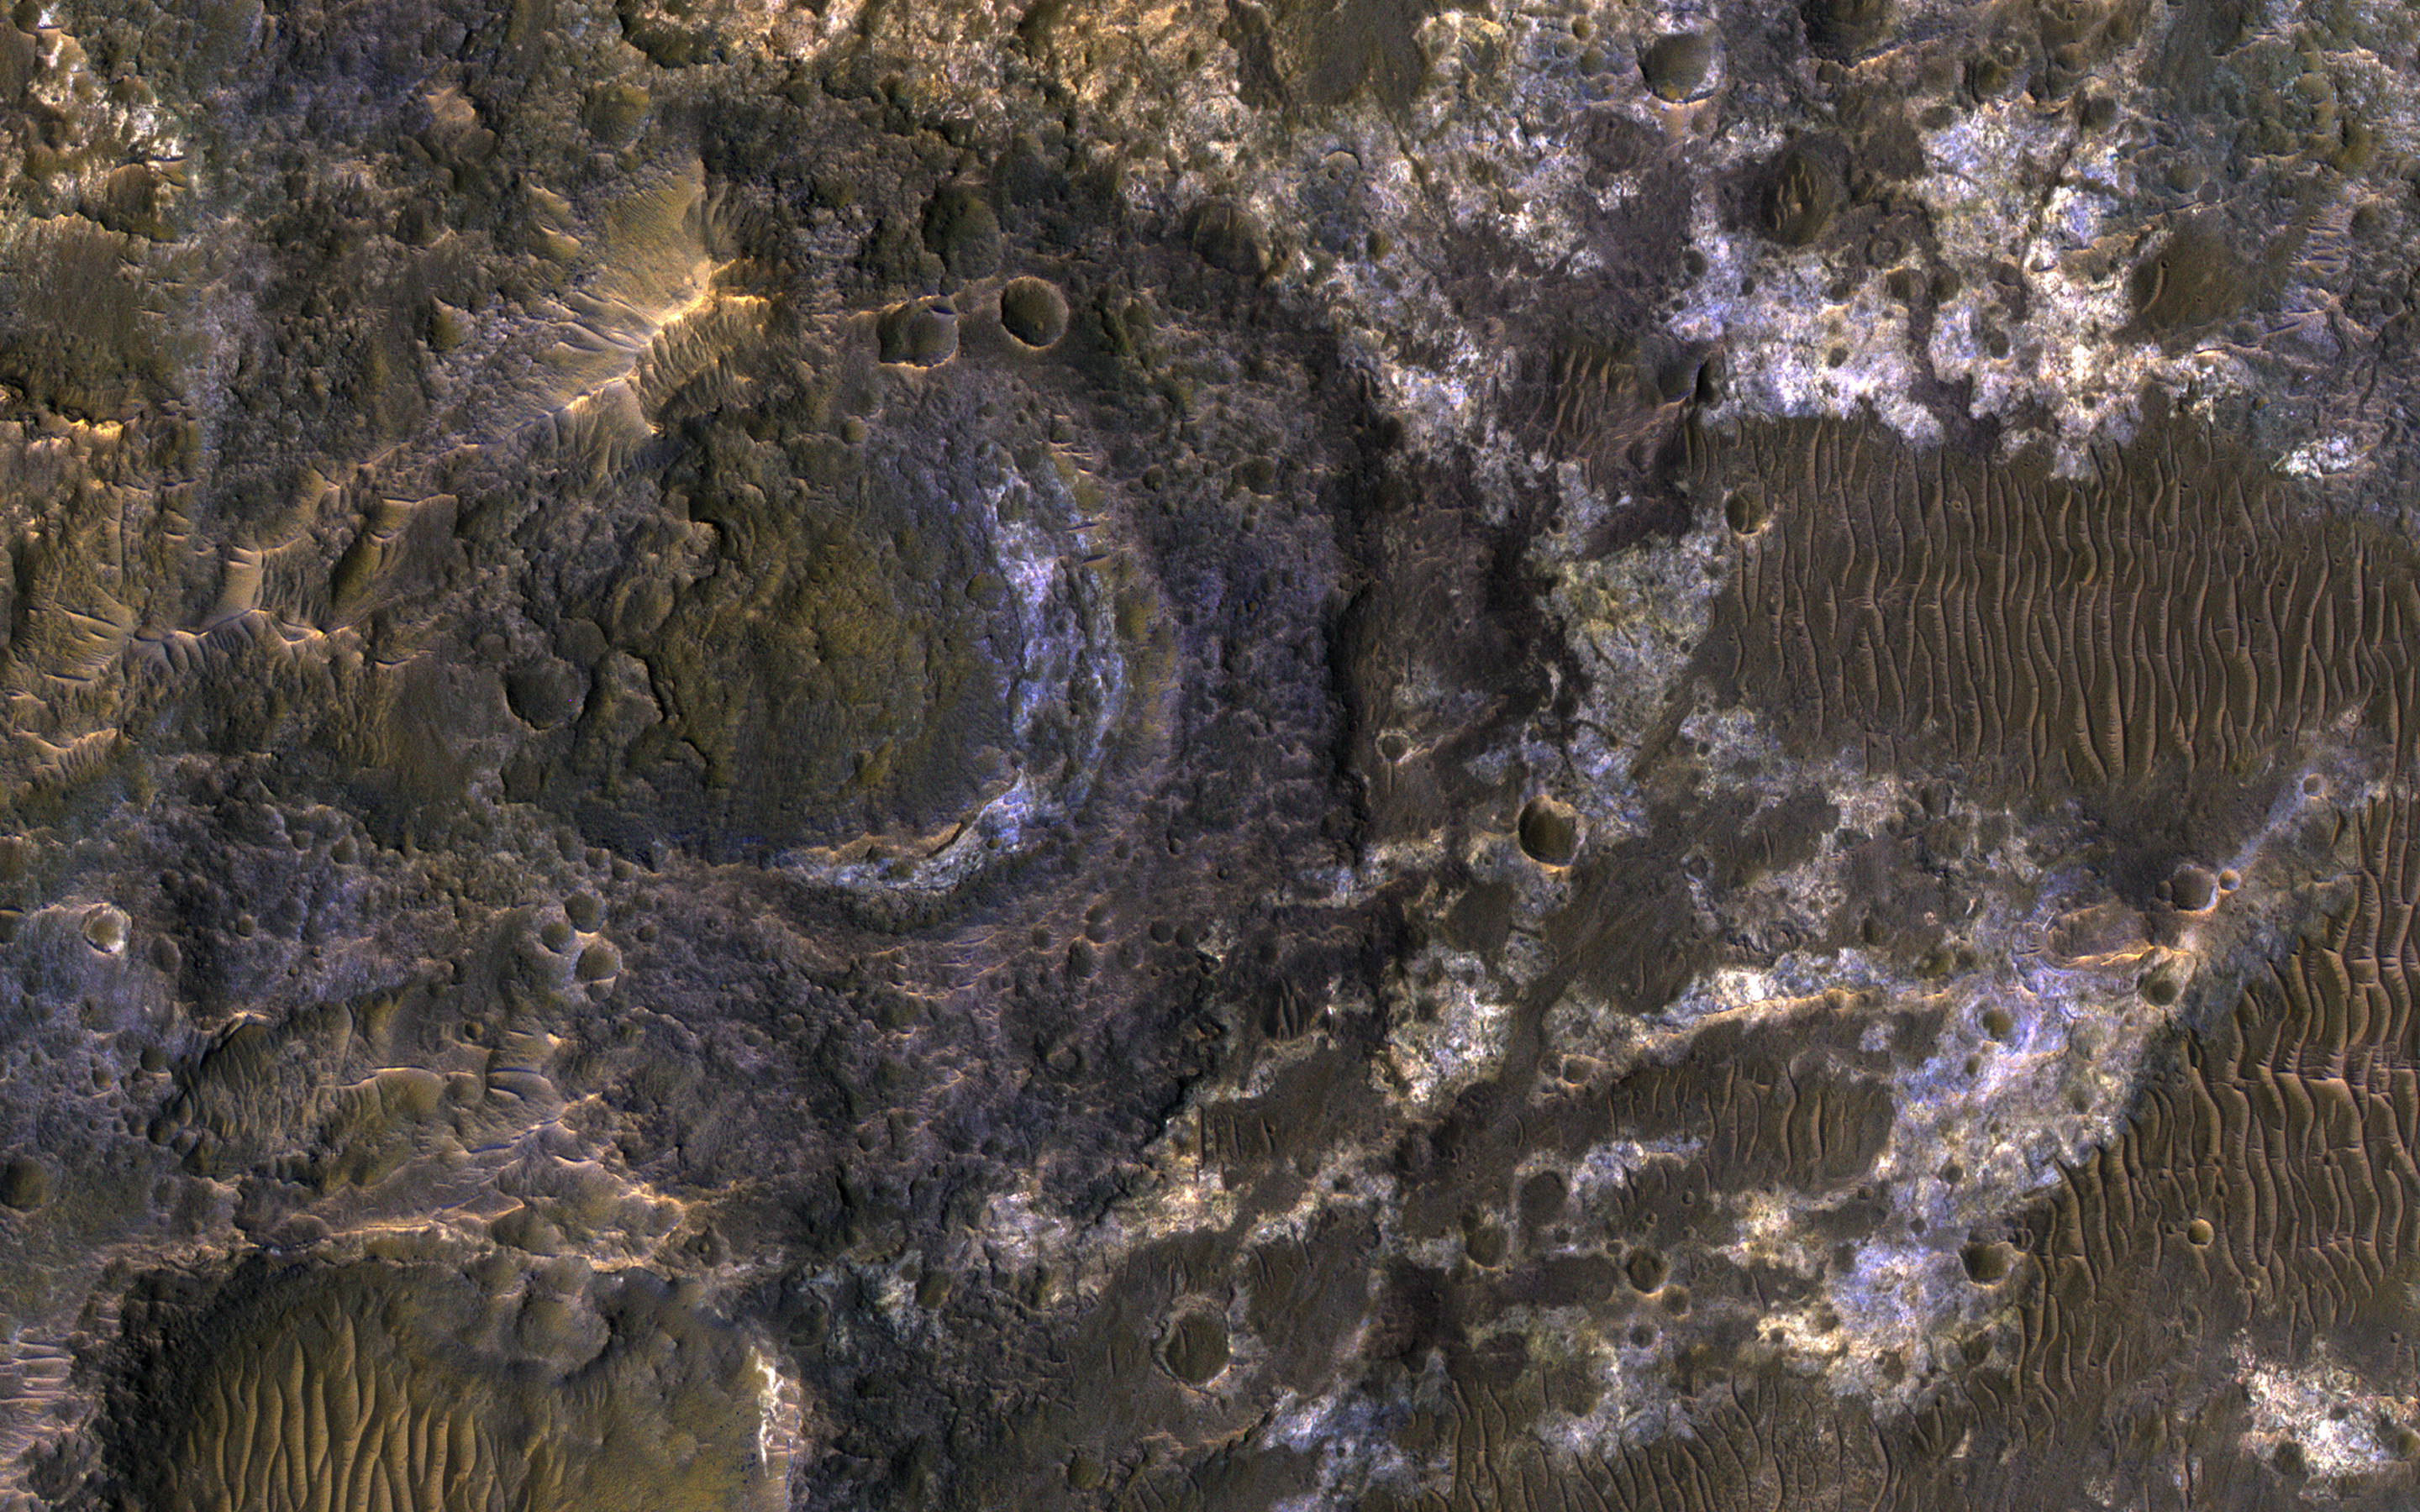

Clays of Ladon Basin

Ladon Basin was a large impact structure that was filled in by the deposits from Ladon Valles, a major ancient river on Mars as seen in this image from NASA’s Mars Reconnaissance Orbiter (MRO).

These wet sediments were altered into minerals such as various clay minerals. Clays imply chemistry that may have been favorable for life on ancient Mars, if anything lived there, so this could be a good spot for future exploration by rovers and perhaps return of samples to Earth.

The map is projected here at a scale of 50 centimeters (19.7 inches) per pixel. [The original image scale is 52.1 centimeters (20.5 inches) per pixel (with 2 x 2 binning); objects on the order of 156 centimeters (61.4 inches) across are resolved.] North is up.

The University of Arizona, Tucson, operates HiRISE, which was built by Ball Aerospace & Technologies Corp., Boulder, Colorado. NASA’s Jet Propulsion Laboratory, a division of Caltech in Pasadena, California, manages the Mars Reconnaissance Orbiter Project for NASA’s Science Mission Directorate, Washington.

Credit: NASA/JPL-Caltech/Univ. of Arizona